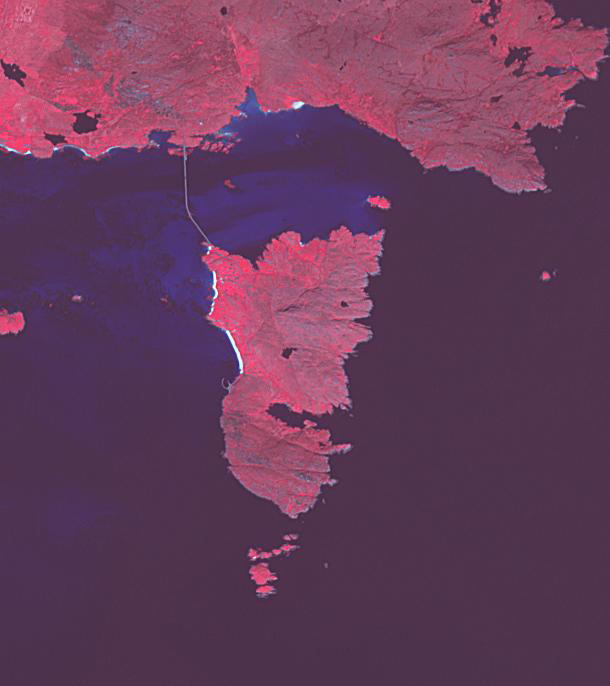

Eriskay Island, Scotland

On the small Hebridean island of Eriskay, Scotland, the causeway linking it to the outside world was only completed 20 years ago. The isolation protected the Eriskay Pony, one of the UK’s oldest and rarest breeds. It was here that in 1745, Bonny Prince Charlie first set foot in Scotland to launch his uprising to retake the British throne. The image was acquired June 17, 2013, covers an area of 9.2 by 10.2 km, and is located at 57.1 degrees north, 7.3 degrees west.

With its 14 spectral bands from the visible to the thermal infrared wavelength region and its high spatial resolution of about 50 to 300 feet (15 to 90 meters), ASTER images Earth to map and monitor the changing surface of our planet. ASTER is one of five Earth-observing instruments launched Dec. 18, 1999, on Terra. The instrument was built by Japan’s Ministry of Economy, Trade and Industry. A joint U.S./Japan science team is responsible for validation and calibration of the instrument and data products.

The broad spectral coverage and high spectral resolution of ASTER provides scientists in numerous disciplines with critical information for surface mapping and monitoring of dynamic conditions and temporal change. Example applications are monitoring glacial advances and retreats; monitoring potentially active volcanoes; identifying crop stress; determining cloud morphology and physical properties; wetlands evaluation; thermal pollution monitoring; coral reef degradation; surface temperature mapping of soils and geology; and measuring surface heat balance.

The U.S. science team is located at NASA’s Jet Propulsion Laboratory in Pasadena, Calif. The Terra mission is part of NASA’s Science Mission Directorate, Washington.

Credit: NASA/METI/AIST/Japan Space Systems, and U.S./Japan ASTER Science Team